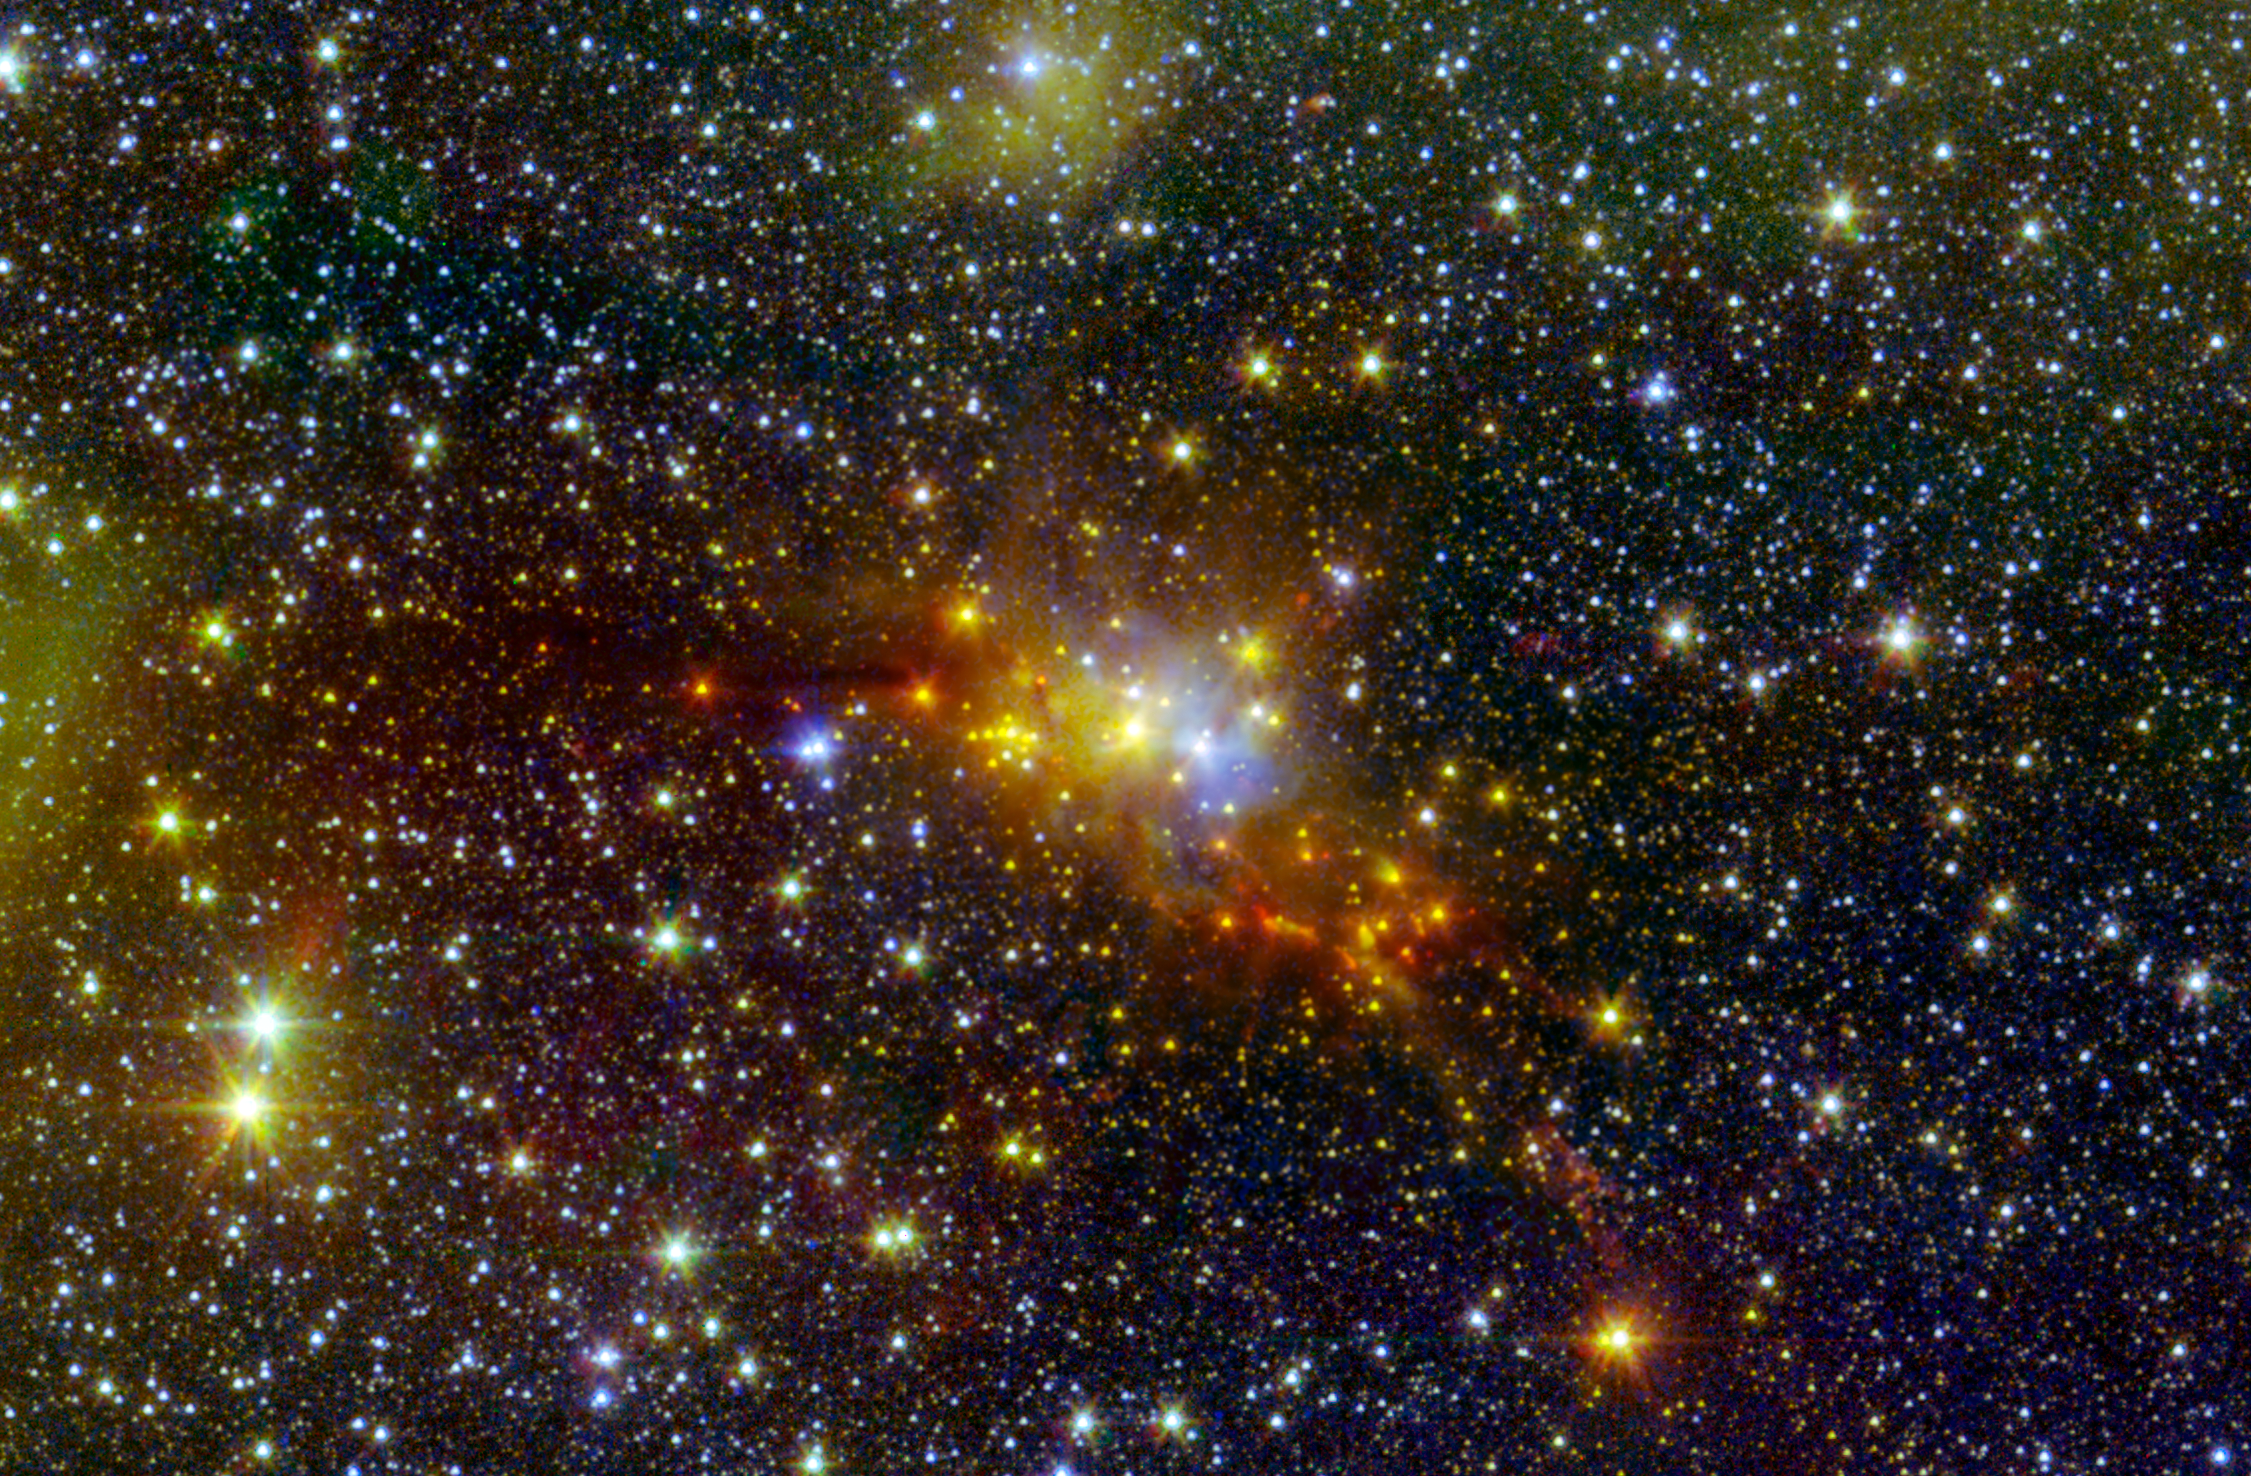

The 'Serpent' Star-Forming Cloud Spawns Stars

Within the swaddling dust of the Serpens Cloud Core, astronomers are studying one of the youngest collections of stars ever seen in our galaxy. This infrared image combines data from NASAs Spitzer Space Telescope with shorter-wavelength observations from the Two Micron All Sky Survey (2MASS), letting us peer into the clouds of dust wrapped around this stellar nursery.

At a distance of around 750 light-years, these young stars reside within the confines of the constellation Serpens, or the Serpent. This collection contains stars of only relatively low to moderate mass, lacking any of the massive and incredibly bright stars found in larger star-forming regions like the Orion nebula. Our sun is a star of moderate mass. Whether it formed in a low-mass stellar region like Serpens, or a high-mass stellar region like Orion, is an ongoing mystery.

The stellar hatchlings in the Serpens Cloud Core represent the very youngest stages of stellar development. They appear as red, orange and yellow points clustered near the center of the image. Other red features include jets of material ejected from these young stars. Some mature stars that are not in the nebula appear yellowish due to dust obscuring our view at shorter, bluer wavelengths.

This region also includes a population of prenatal stars that are so deeply enshrouded in their dusty cocoons to be completely hidden in this view. They only become detectable at much longer wavelengths of light.

The inner Serpens Cloud Core is remarkably detailed in this image, as it was assembled from 82 separate snapshots totaling a whopping 16.2 hours of Spitzer observing time. Serpens is one of several star-forming regions targeted by the Young Stellar Object Variability (YSOVAR) project, which conducted repeated observations in each area to look for changes in brightness in the baby stars. Such fluctuations can provide valuable clues to how stars gobble up gas and dust as they grow and mature.

Spitzer observations at wavelengths of 3.5 and 4.6 microns are shown in green and red, respectively. 2MASS data at 1.3 microns is displayed as blue. These observations date from Spitzers warm mission phase, following the depletion of its liquid coolant in 2009.

The 2MASS mission was a joint effort between the California Institute of Technology, Pasadena, Calif., the University of Massachusetts and NASA's Jet Propulsion Laboratory, Pasadena, Calif.

Credit: NASA/JPL-Caltech/2MASS